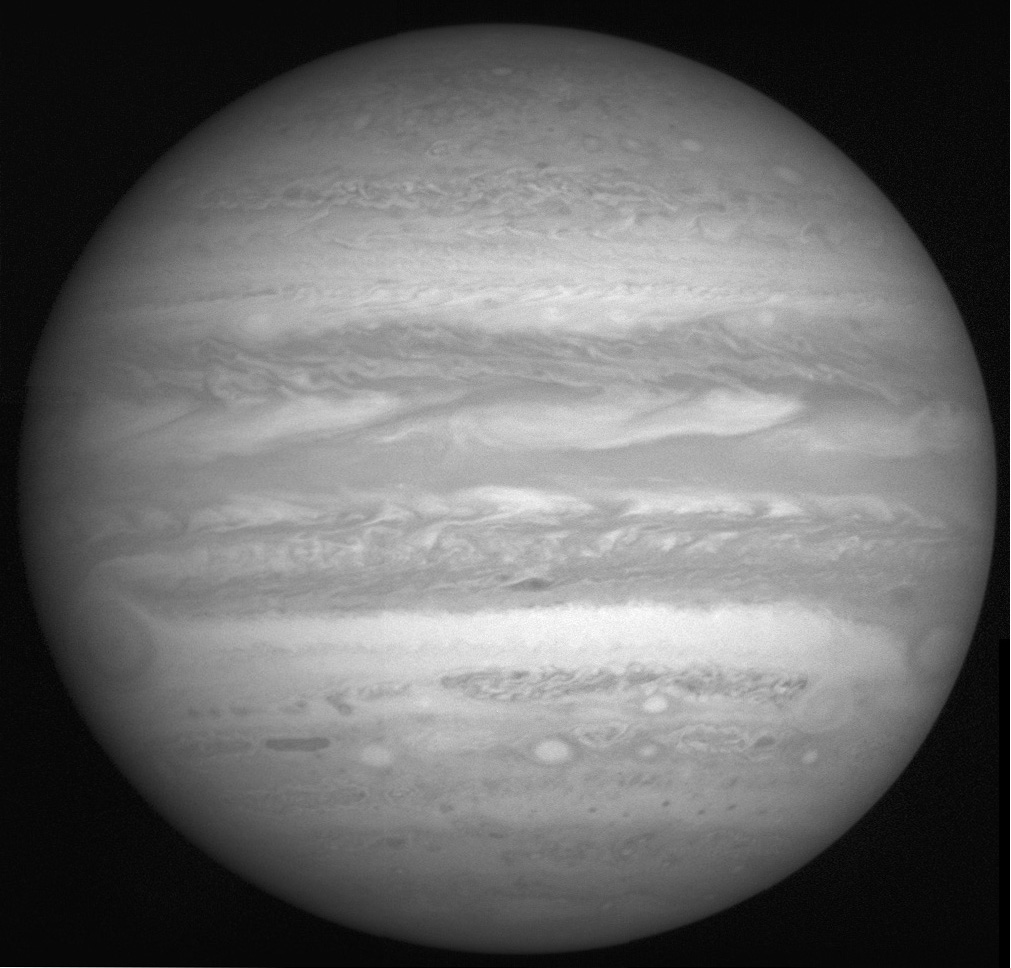

Full Jupiter Mosaic

This image of Jupiter is produced from a 2×2 mosaic of photos taken by the New Horizons Long Range Reconnaissance Imager (LORRI), and assembled by the LORRI team at the Johns Hopkins University Applied Physics Laboratory. The telescopic camera snapped the images during a 3-minute, 35-second span on February 10, when the spacecraft was 29 million kilometers (18 million miles) from Jupiter. At this distance, Jupiter’s diameter was 1,015 LORRI pixels — nearly filling the imager’s entire (1,024-by-1,024 pixel) field of view. Features as small as 290 kilometers (180 miles) are visible.

Both the Great Red Spot and Little Red Spot are visible in the image, on the left and lower right, respectively. The apparent “storm” on the planet’s right limb is a section of the south tropical zone that has been detached from the region to its west (or left) by a “disturbance” that scientists and amateur astronomers are watching closely.

At the time LORRI took these images, New Horizons was 820 million kilometers (510 million miles) from home — nearly 5½ times the distance between the Sun and Earth. This is the last full-disk image of Jupiter LORRI will produce, since Jupiter is appearing larger as New Horizons draws closer, and the imager will start to focus on specific areas of the planet for higher-resolution studies.

Credit: NASA/Johns Hopkins University Applied Physics Laboratory/Southwest Research Institute